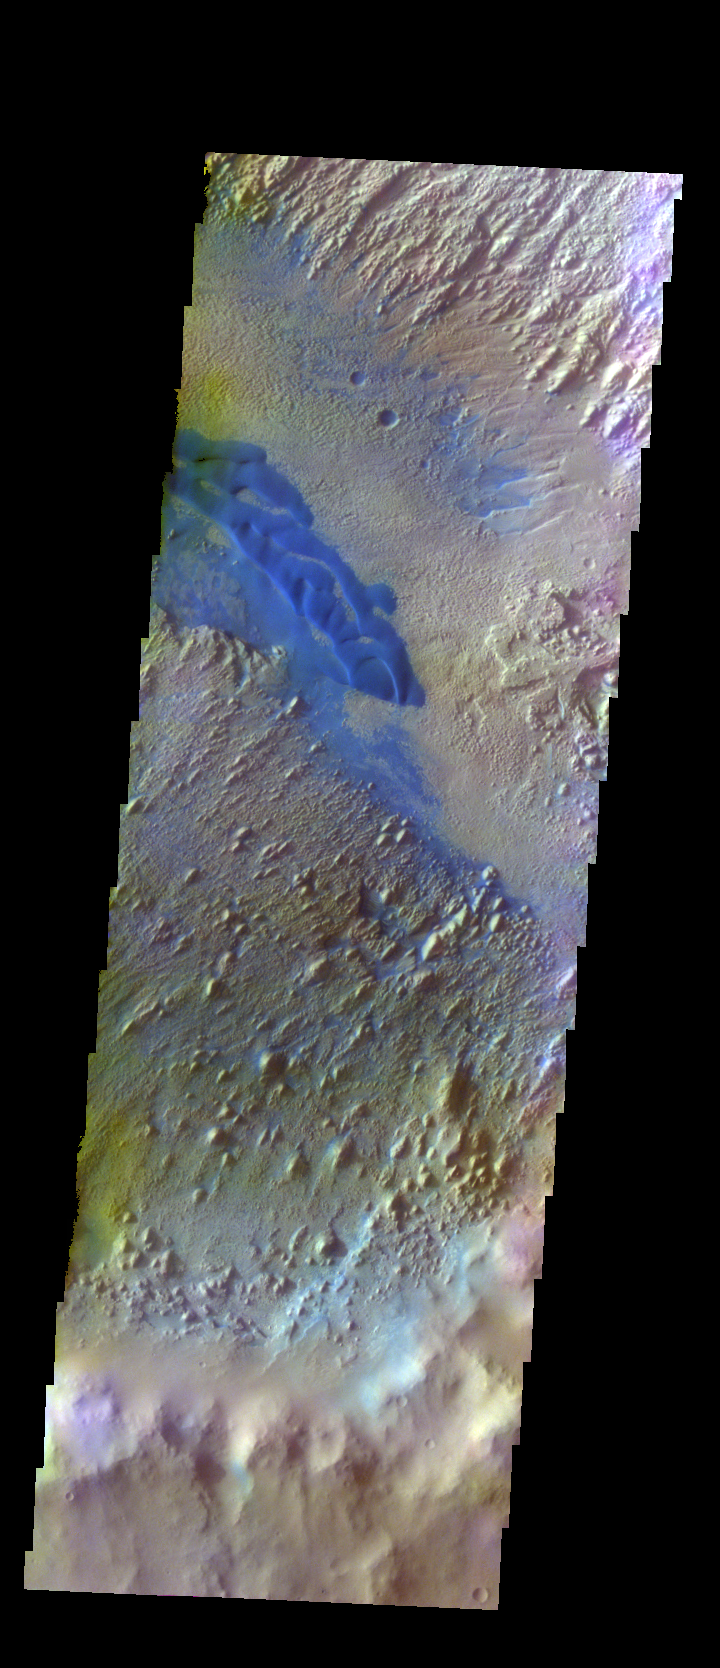

Danielson Crater Dunes – False Color

The THEMIS VIS camera contains 5 filters. The data from different filters can be combined in multiple ways to create a false color image. These false color images may reveal subtle variations of the surface not easily identified in a single band image. Today’s false color image shows part of the floor of Danielson Crater. This crater has deposits of material on the floor that have the appearance of wind erosion. The ridges and elongate hills are indications of wind direction. The dark blue material in this image is sand, most likely basaltic. The sand has formed dunes, but also can be seen filling small valleys to the upper right of the main dune.

Credit: NASA/JPL-Caltech/ASU